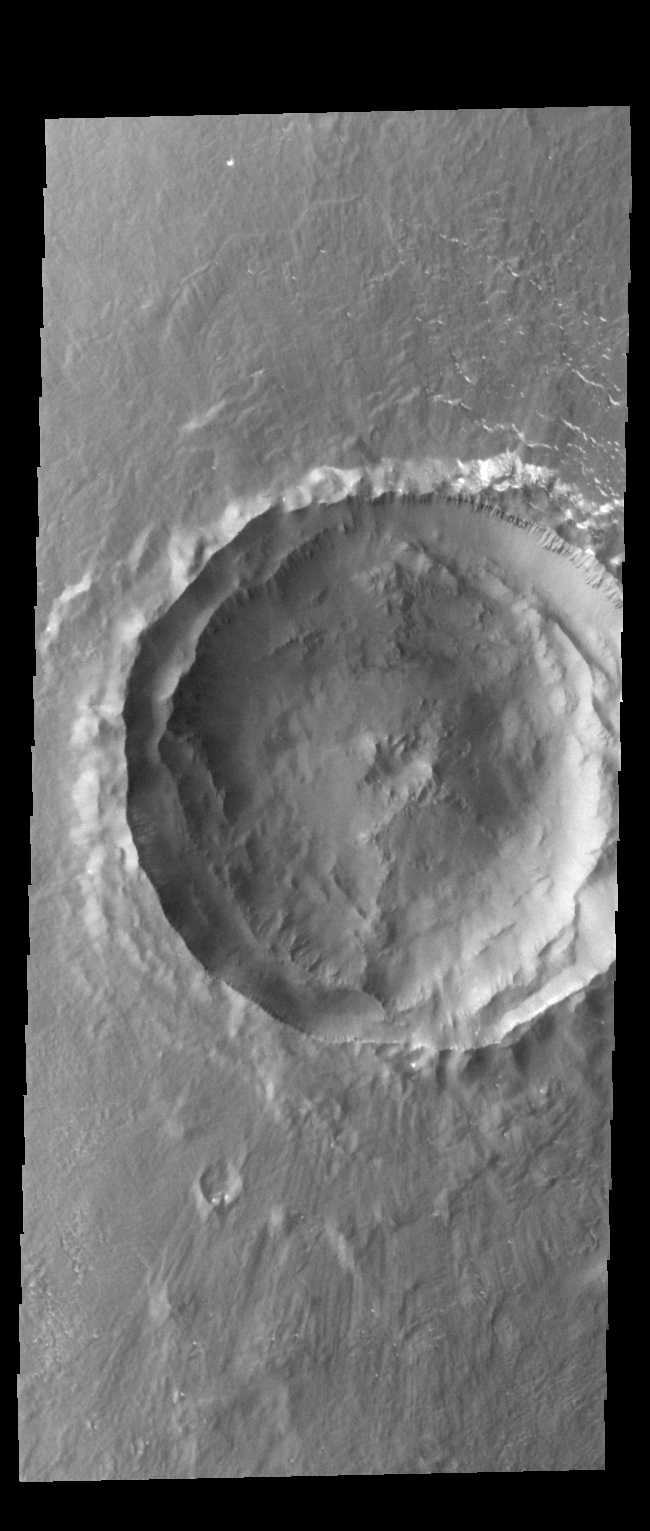

Crater

This relatively young crater is located on the northern plains of Arcadia Planitia.

Credit: NASA/JPL-Caltech/ASU